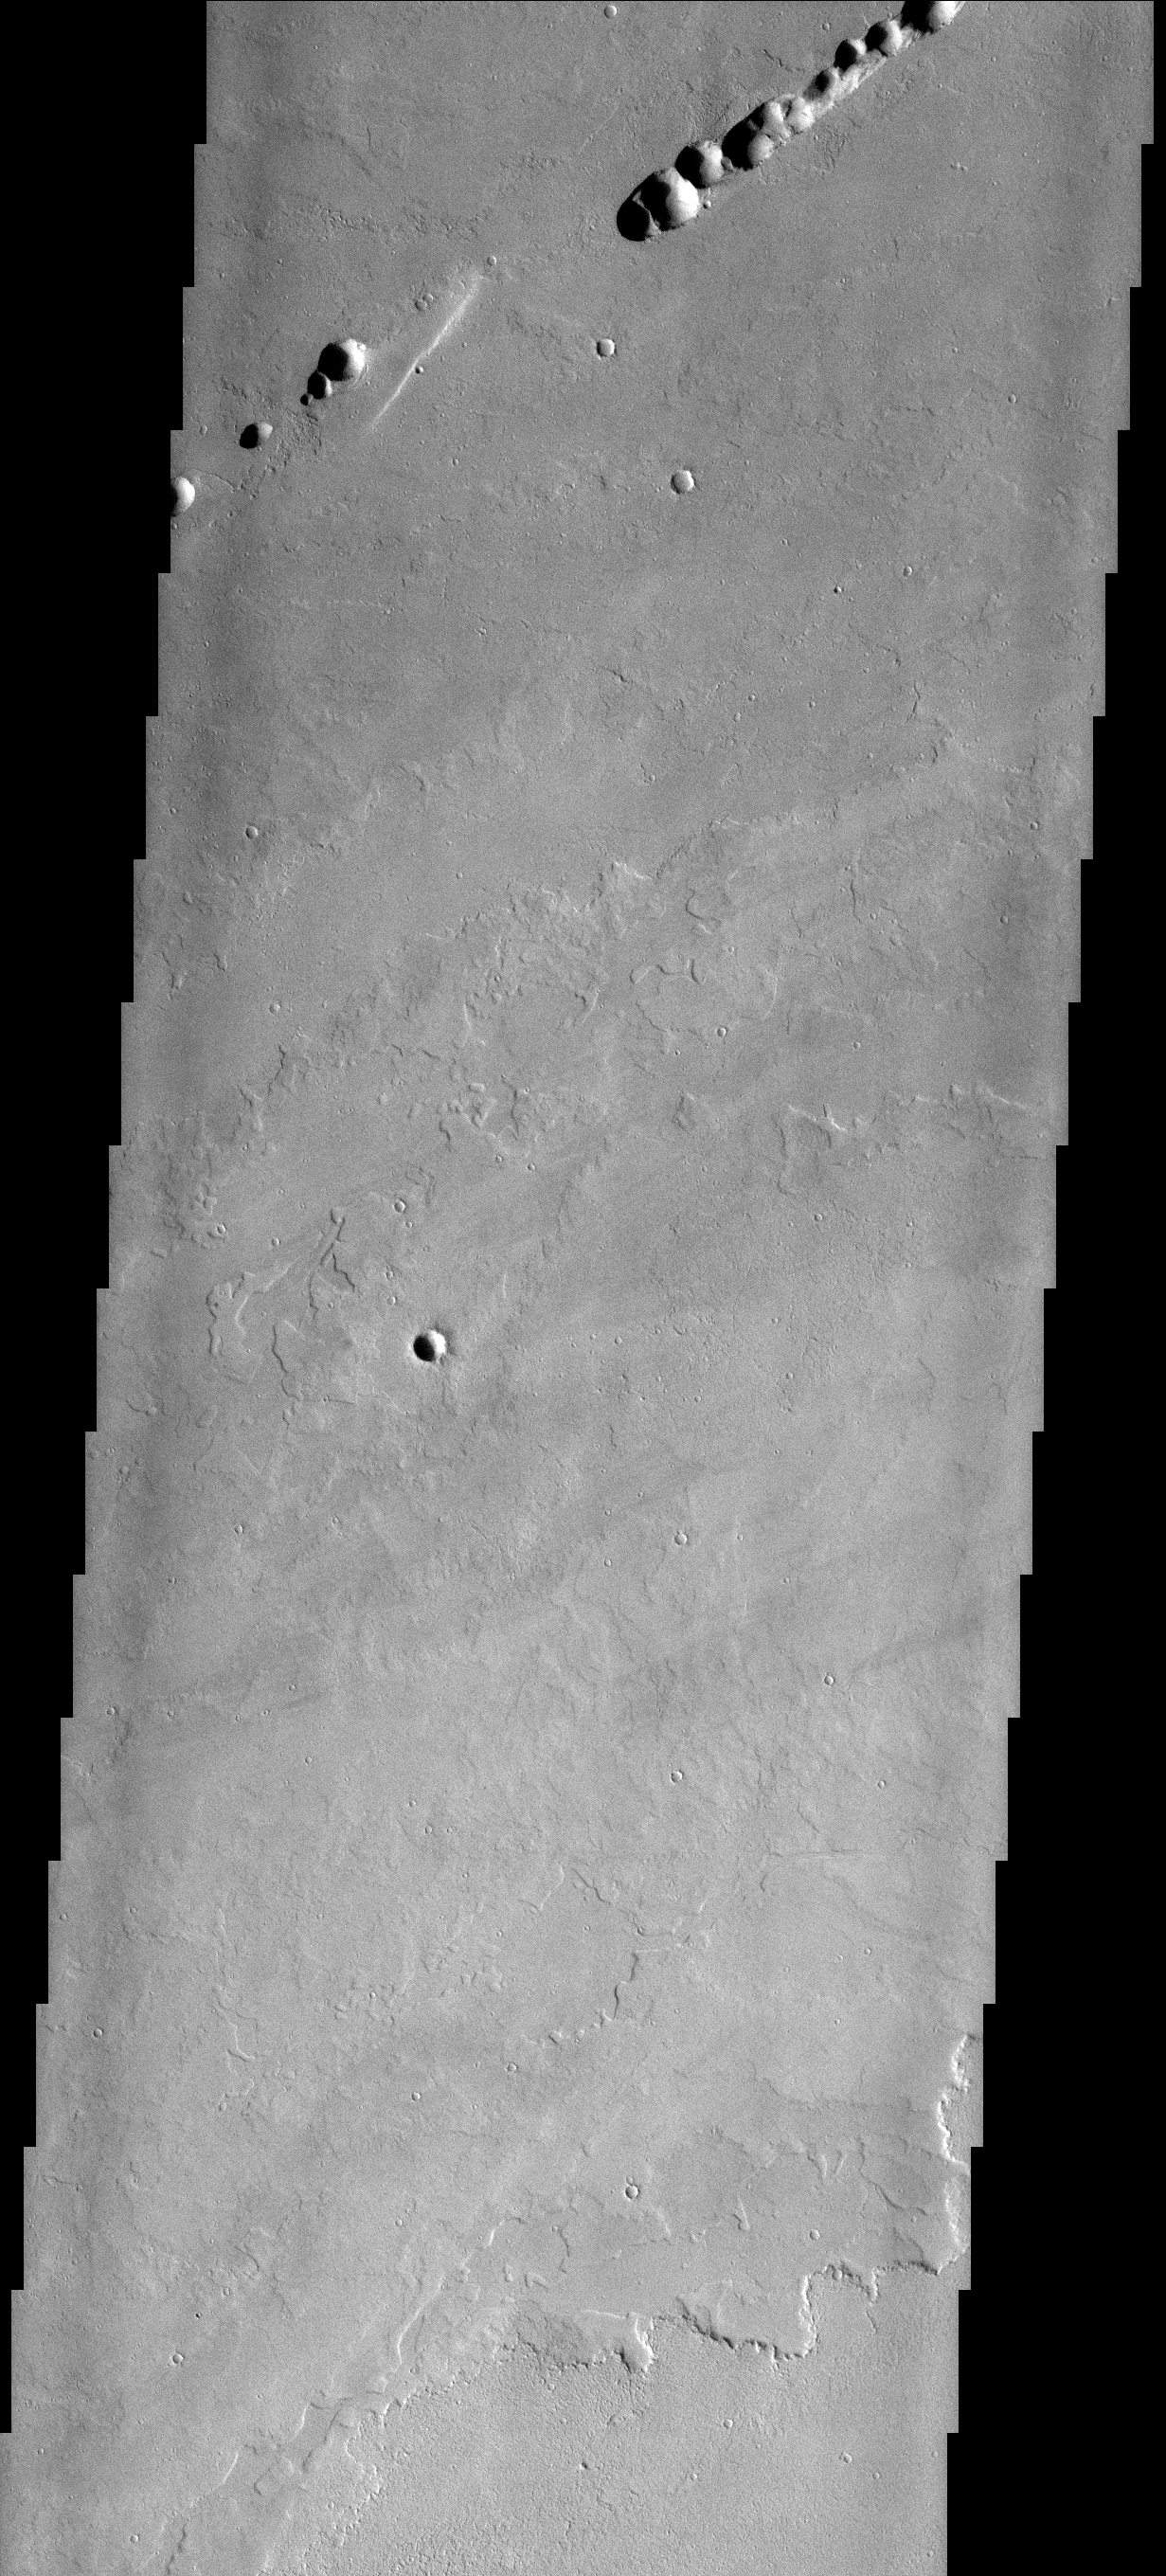

Collapse Tube

This linear collection of circular depressions most likely represents the collapse of a lava roof into the now empty lava tube. Lava tubes are a common feature related to shield volcanoes. The lava flows in this image came from Ascraeus Mons.

Image information: VIS instrument. Latitude 0.0N, Longitude 0.0E. 0 meter/pixel resolution.

Please see the THEMIS Data Citation Note for details on crediting THEMIS images.

Note: this THEMIS visual image has not been radiometrically nor geometrically calibrated for this preliminary release. An empirical correction has been performed to remove instrumental effects. A linear shift has been applied in the cross-track and down-track direction to approximate spacecraft and planetary motion. Fully calibrated and geometrically projected images will be released through the Planetary Data System in accordance with Project policies at a later time.

NASA’s Jet Propulsion Laboratory manages the 2001 Mars Odyssey mission for NASA’s Office of Space Science, Washington, D.C. The Thermal Emission Imaging System (THEMIS) was developed by Arizona State University, Tempe, in collaboration with Raytheon Santa Barbara Remote Sensing. The THEMIS investigation is led by Dr. Philip Christensen at Arizona State University. Lockheed Martin Astronautics, Denver, is the prime contractor for the Odyssey project, and developed and built the orbiter. Mission operations are conducted jointly from Lockheed Martin and from JPL, a division of the California Institute of Technology in Pasadena.

Credit: NASA/JPL/ASU